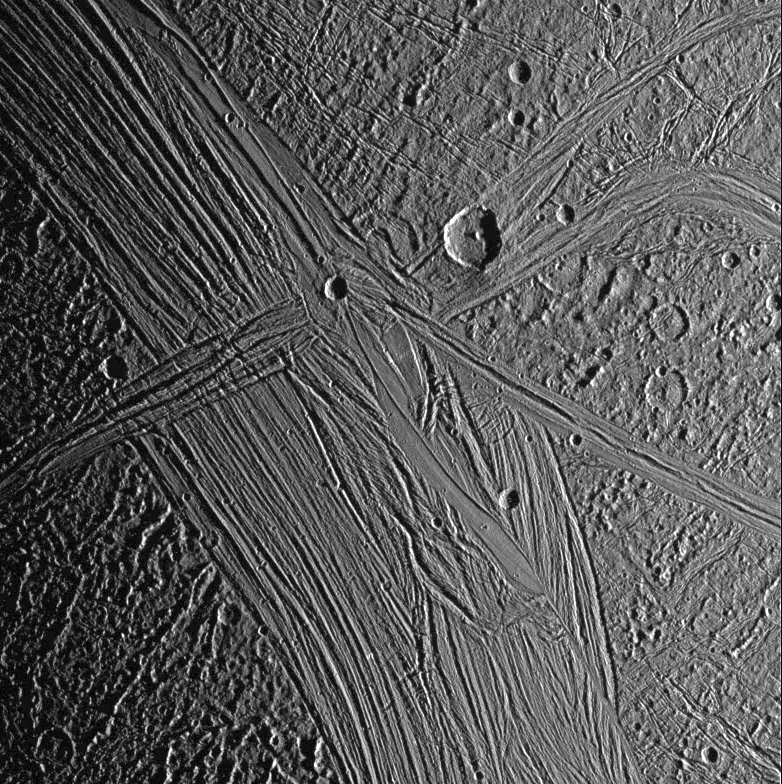

Morning in Tiamat Sulcus

View of the Tiamat Sulcus region on Jupiter’s moon, Ganymede, imaged just after local sunrise. The illumination from such a low sun angle highlights the grooved topography of Tiamat. Furrows and fractures are apparent in the surrounding dark terrain also. North-south trending Tiamat Sulcus is divided in two by Kishar Sulcus, which trends east-west. The southern portion of Tiamat is wider than its northern portion, indicating that there has been a greater degree of extension south of Kishar Sulcus than north of it. The portion of Kishar Sulcus to the right of Tiamat Sulcus appears to have slid horizontally (with respect to the left portion of Kishar Sulcus) along a northwest-southeast trending strike-slip fault.

North is to the top of the picture and the sun illuminates the surface from the right. The image, centered at 1 degree south latitude and 204 degrees longitude, covers an area approximately 386 by 387 kilometers. The resolution is 494 meters per picture element. The image was taken on May 7, 1997 at 14 hours, 15 minutes, 7 seconds Universal Time at a range of 48,859 kilometers by the Solid State Imaging (SSI) system on NASA’s Galileo spacecraft.

The Jet Propulsion Laboratory, Pasadena, CA manages the Galileo mission for NASA’s Office of Space Science, Washington, DC.

Credit: NASA/JPL/Brown University